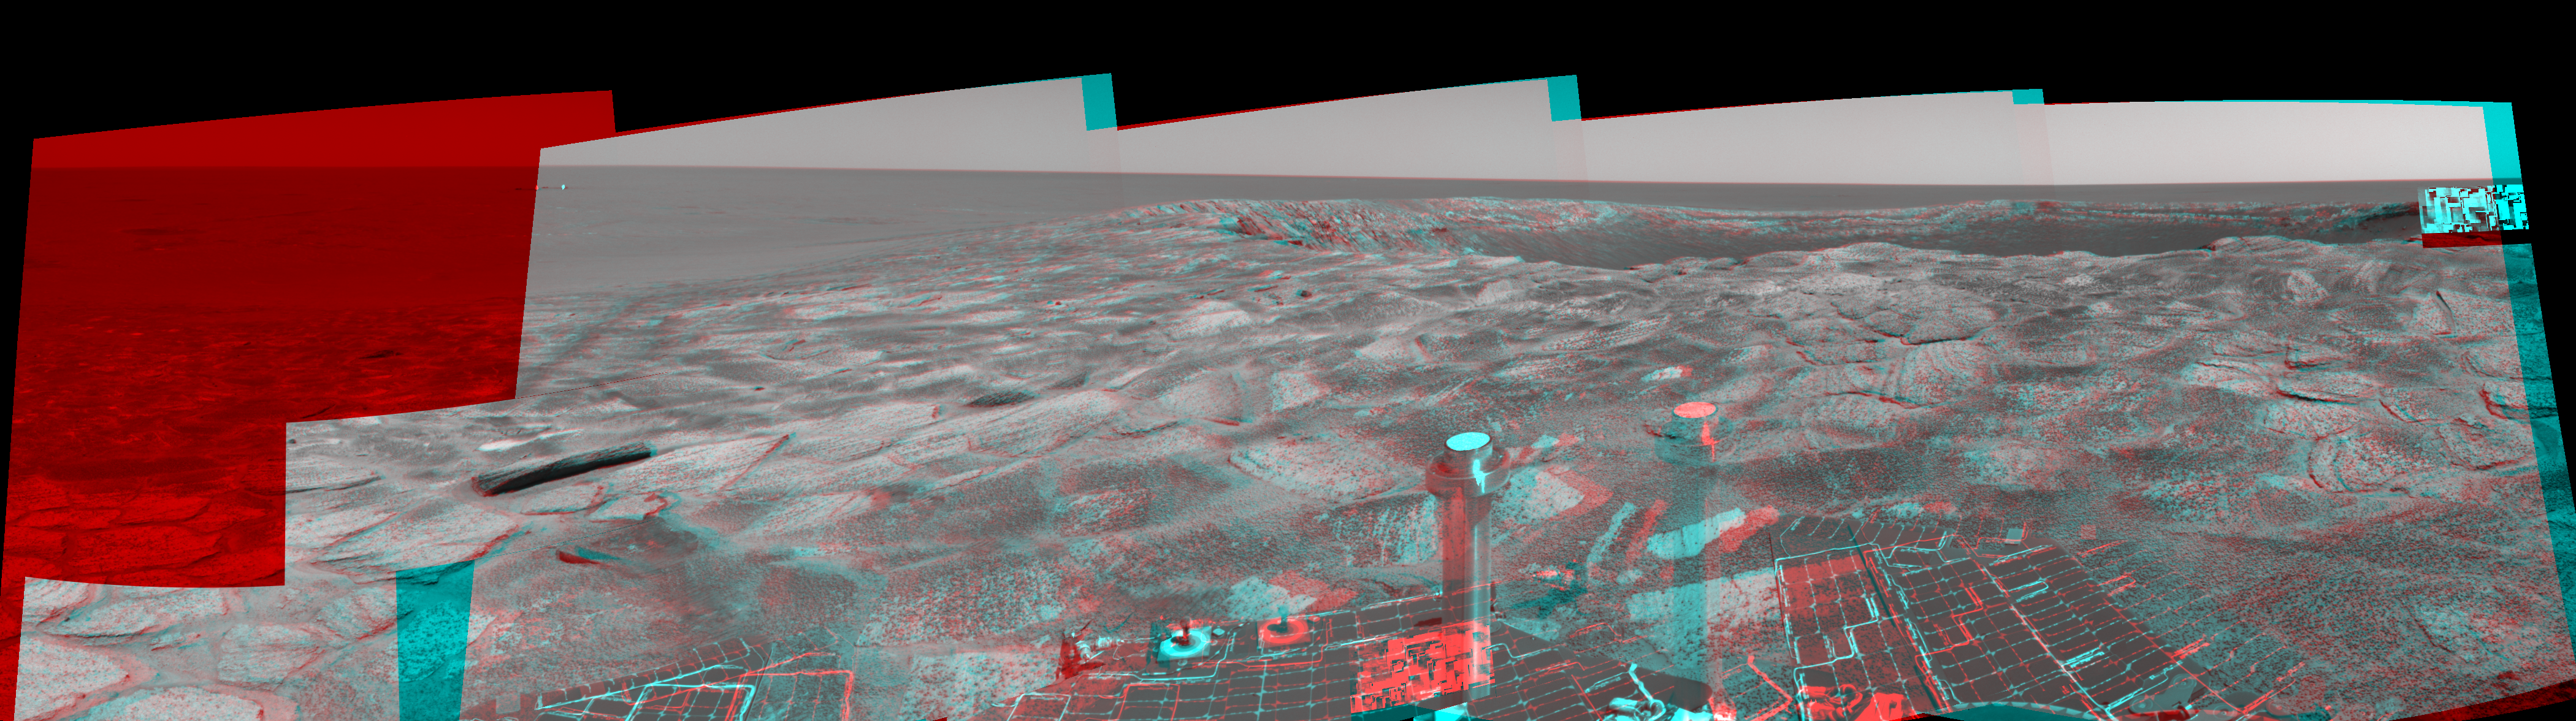

Near ‘Endurance’ on Sol 115 (3-D)

This three-dimensional stereo anaglyph was created from several frames from the navigation camera on NASA’s Mars Exploration Rover Opportunity. It is presented in a cylindrical-perspective projection. The rover acquired these frames during its 115th martian day, or “sol,” in the Meridiani Planum region of Mars, on May 21, 2004. The rover was near the edge of “Endurance Crater,” which dominates the right half of this view. The crater is about 130 meters (about 430 feet) in diameter.

See PIA05986 for left eye view and PIA05987 for right eye view of this 3-D stereo anaglyph.

Credit: NASA/JPL